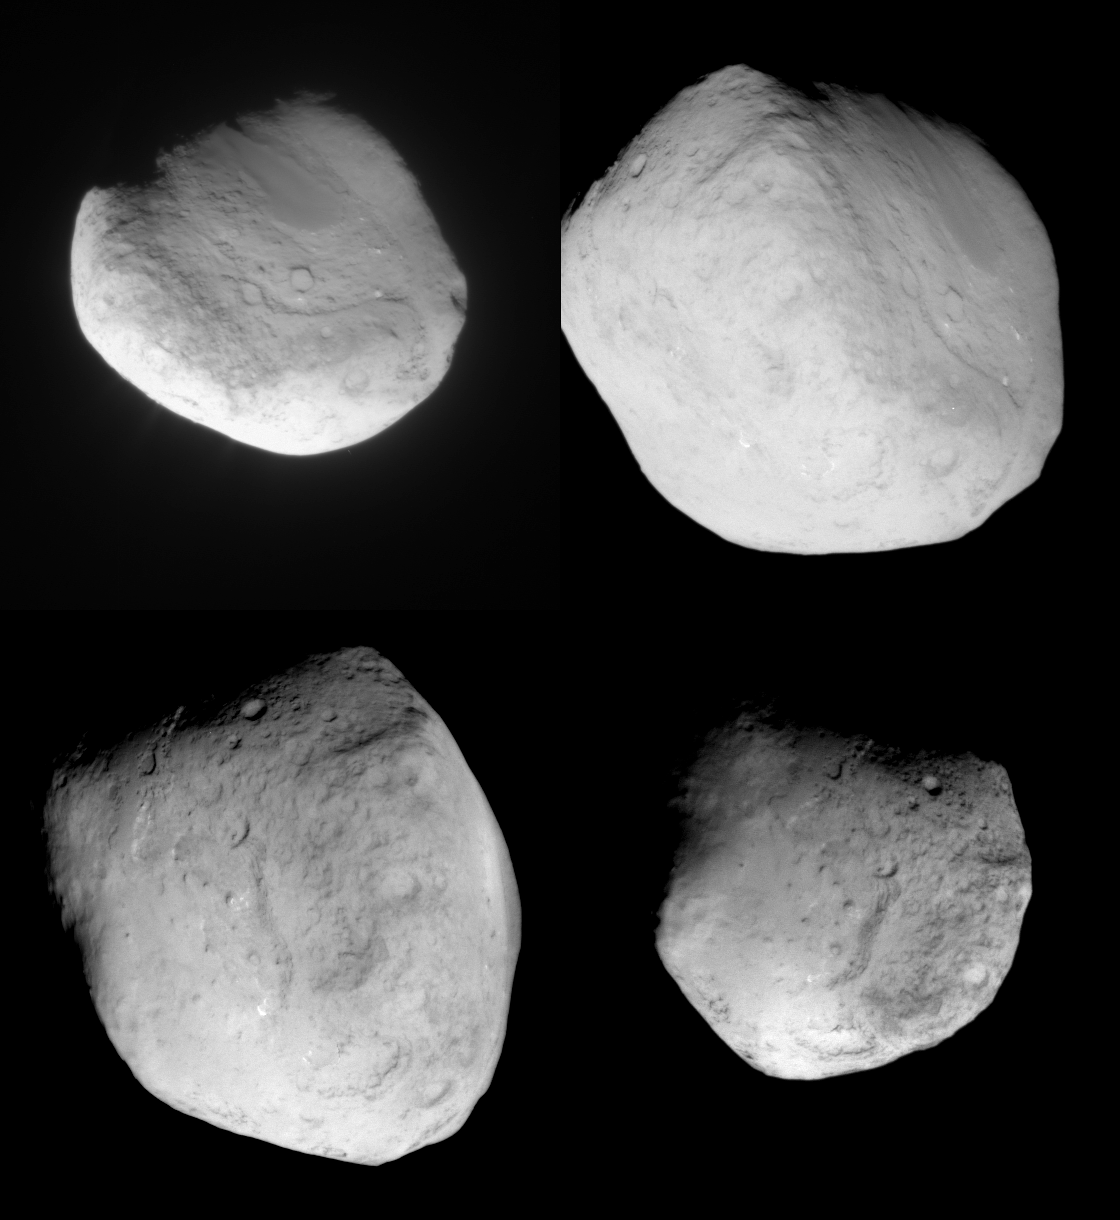

Four Views of Comet Tempel 1

This image mosaic shows four different views of comet Tempel 1 as seen by NASA’s Stardust spacecraft as it flew by on Feb. 14, 2011. The images progress in time beginning at upper left, moving to upper right, then proceeding from lower left to lower right. When the spacecraft first approached, it got a clear look at the same surface that was imaged previously by NASA’s Deep Impact mission in 2005. Deep Impact sent a projectile into the comet, creating a crater that is located in the upper left image, but is difficult to see at this particular contrast level.

As Stardust flew closer to the comet, it began to see new territory that had not been imaged before. The new territory appears on the left side of the upper right image. The Deep Impact crater is also located in this view, on the right side.

Both the upper right and lower left images are the closest approach images for Stardust, taken at 3 seconds before, and 3 seconds after, the closest approach. The images were taken from a distance of about 185 kilometers (115 miles). In the lower left image, the vast majority of terrain pictured had not been seen until now. The fourth image, at lower right, shows Stardust’s view as the spacecraft was on the way out.

The image at upper left was taken 15 seconds before the encounter, or closest approach, from a distance of 244 kilometers (152 miles); the image at lower right was taken 15 seconds after encounter, from a distance of 245 kilometers (152 miles).

Stardust-NExT is a low-cost mission that will expand the investigation of comet Tempel 1 initiated by NASA’s Deep Impact spacecraft. JPL, a division of the California Institute of Technology in Pasadena, manages Stardust-NExT for the NASA Science Mission Directorate, Washington, D.C. Joe Veverka of Cornell University, Ithaca, N.Y., is the mission’s principal investigator. Lockheed Martin Space Systems, Denver, built the spacecraft and manages day-to-day mission operations.

Credit: NASA/JPL-Caltech/Cornell